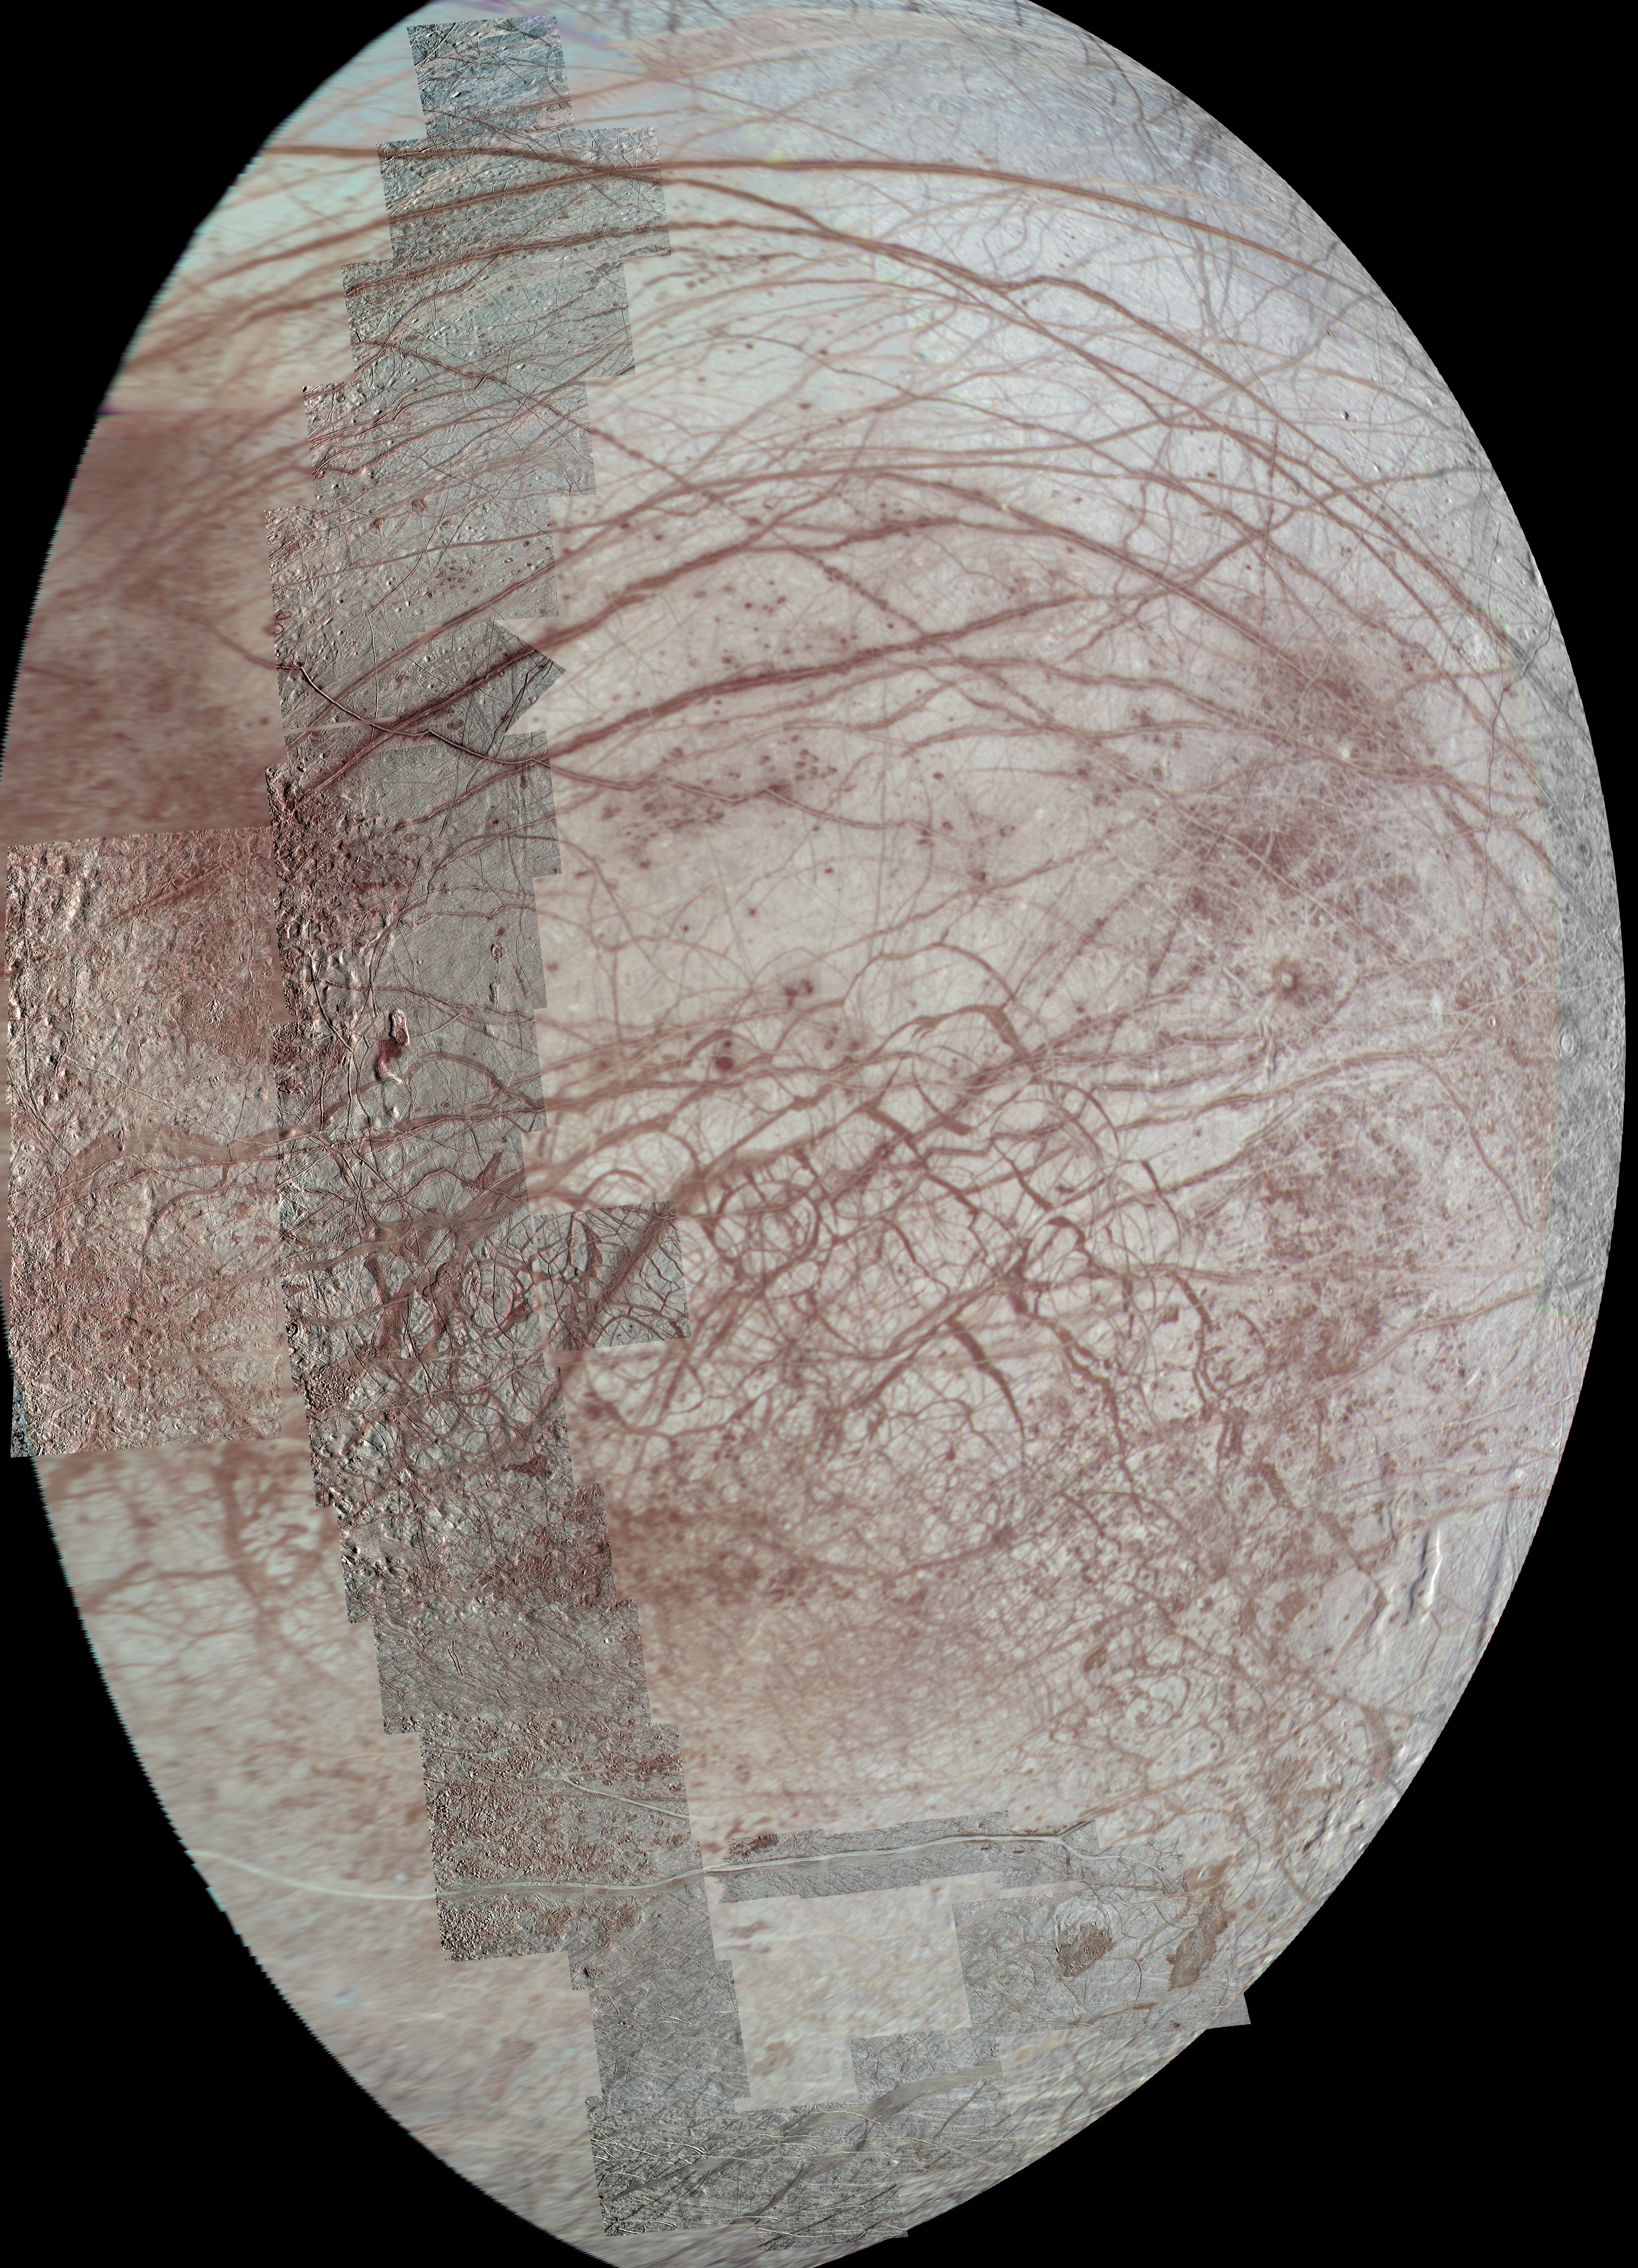

Repeated Flybys Yield a Pole-to-Pole View of Europa

This view of Jupiter’s moon Europa features several regional-resolution mosaics overlaid on a lower resolution global view for context. The regional views were obtained during several different flybys of the moon by NASA’s Galileo mission, and they stretch from high northern to high southern latitudes. Prominent here are the long, arcuate (or arc-shaped) and linear markings called lineae (Latin for strings or threads), which are a signature feature of Europa’s surface. Color saturation has been enhanced to bring out the subtle red coloration present along many of the lineae. The color data extends into the infrared, showing bluish ice (indicating larger ice grains) in the polar regions.

The terrain in this view stretches from the side of Europa that always trails in its orbit at left (west), to the side that faces away from Jupiter at right (east). In addition to the lineae, the regional-scale images contain many interesting features, including lenticulae (small spots), chaos terrain, maculae (large spots), and the unusual bright band known as Agenor Linea in the south.

The regional-resolution mosaics enhance the amount of detail visible in a previously released view of the same region on Europa, [see PIA02590]. While the earlier image uses much of the same low-resolution data, its images are projected from a different angle and are processed with greater color saturation.

This view is an orthographic projection centered on 5.53 degrees south latitude, 214.5 degrees west longitude and has a resolution of 1600 feet (500 meters) per pixel. An orthographic view is like the view seen by a distant observer looking through a telescope.

The mosaic was constructed from individual images obtained by the Solid State Imaging (SSI) system on NASA’s Galileo spacecraft during six flybys of Europa between 1996 and 1999 (flybys designated G1, E11, E14, E15, E17, and E19).

Credit: NASA/JPL-Caltech/University of Arizona